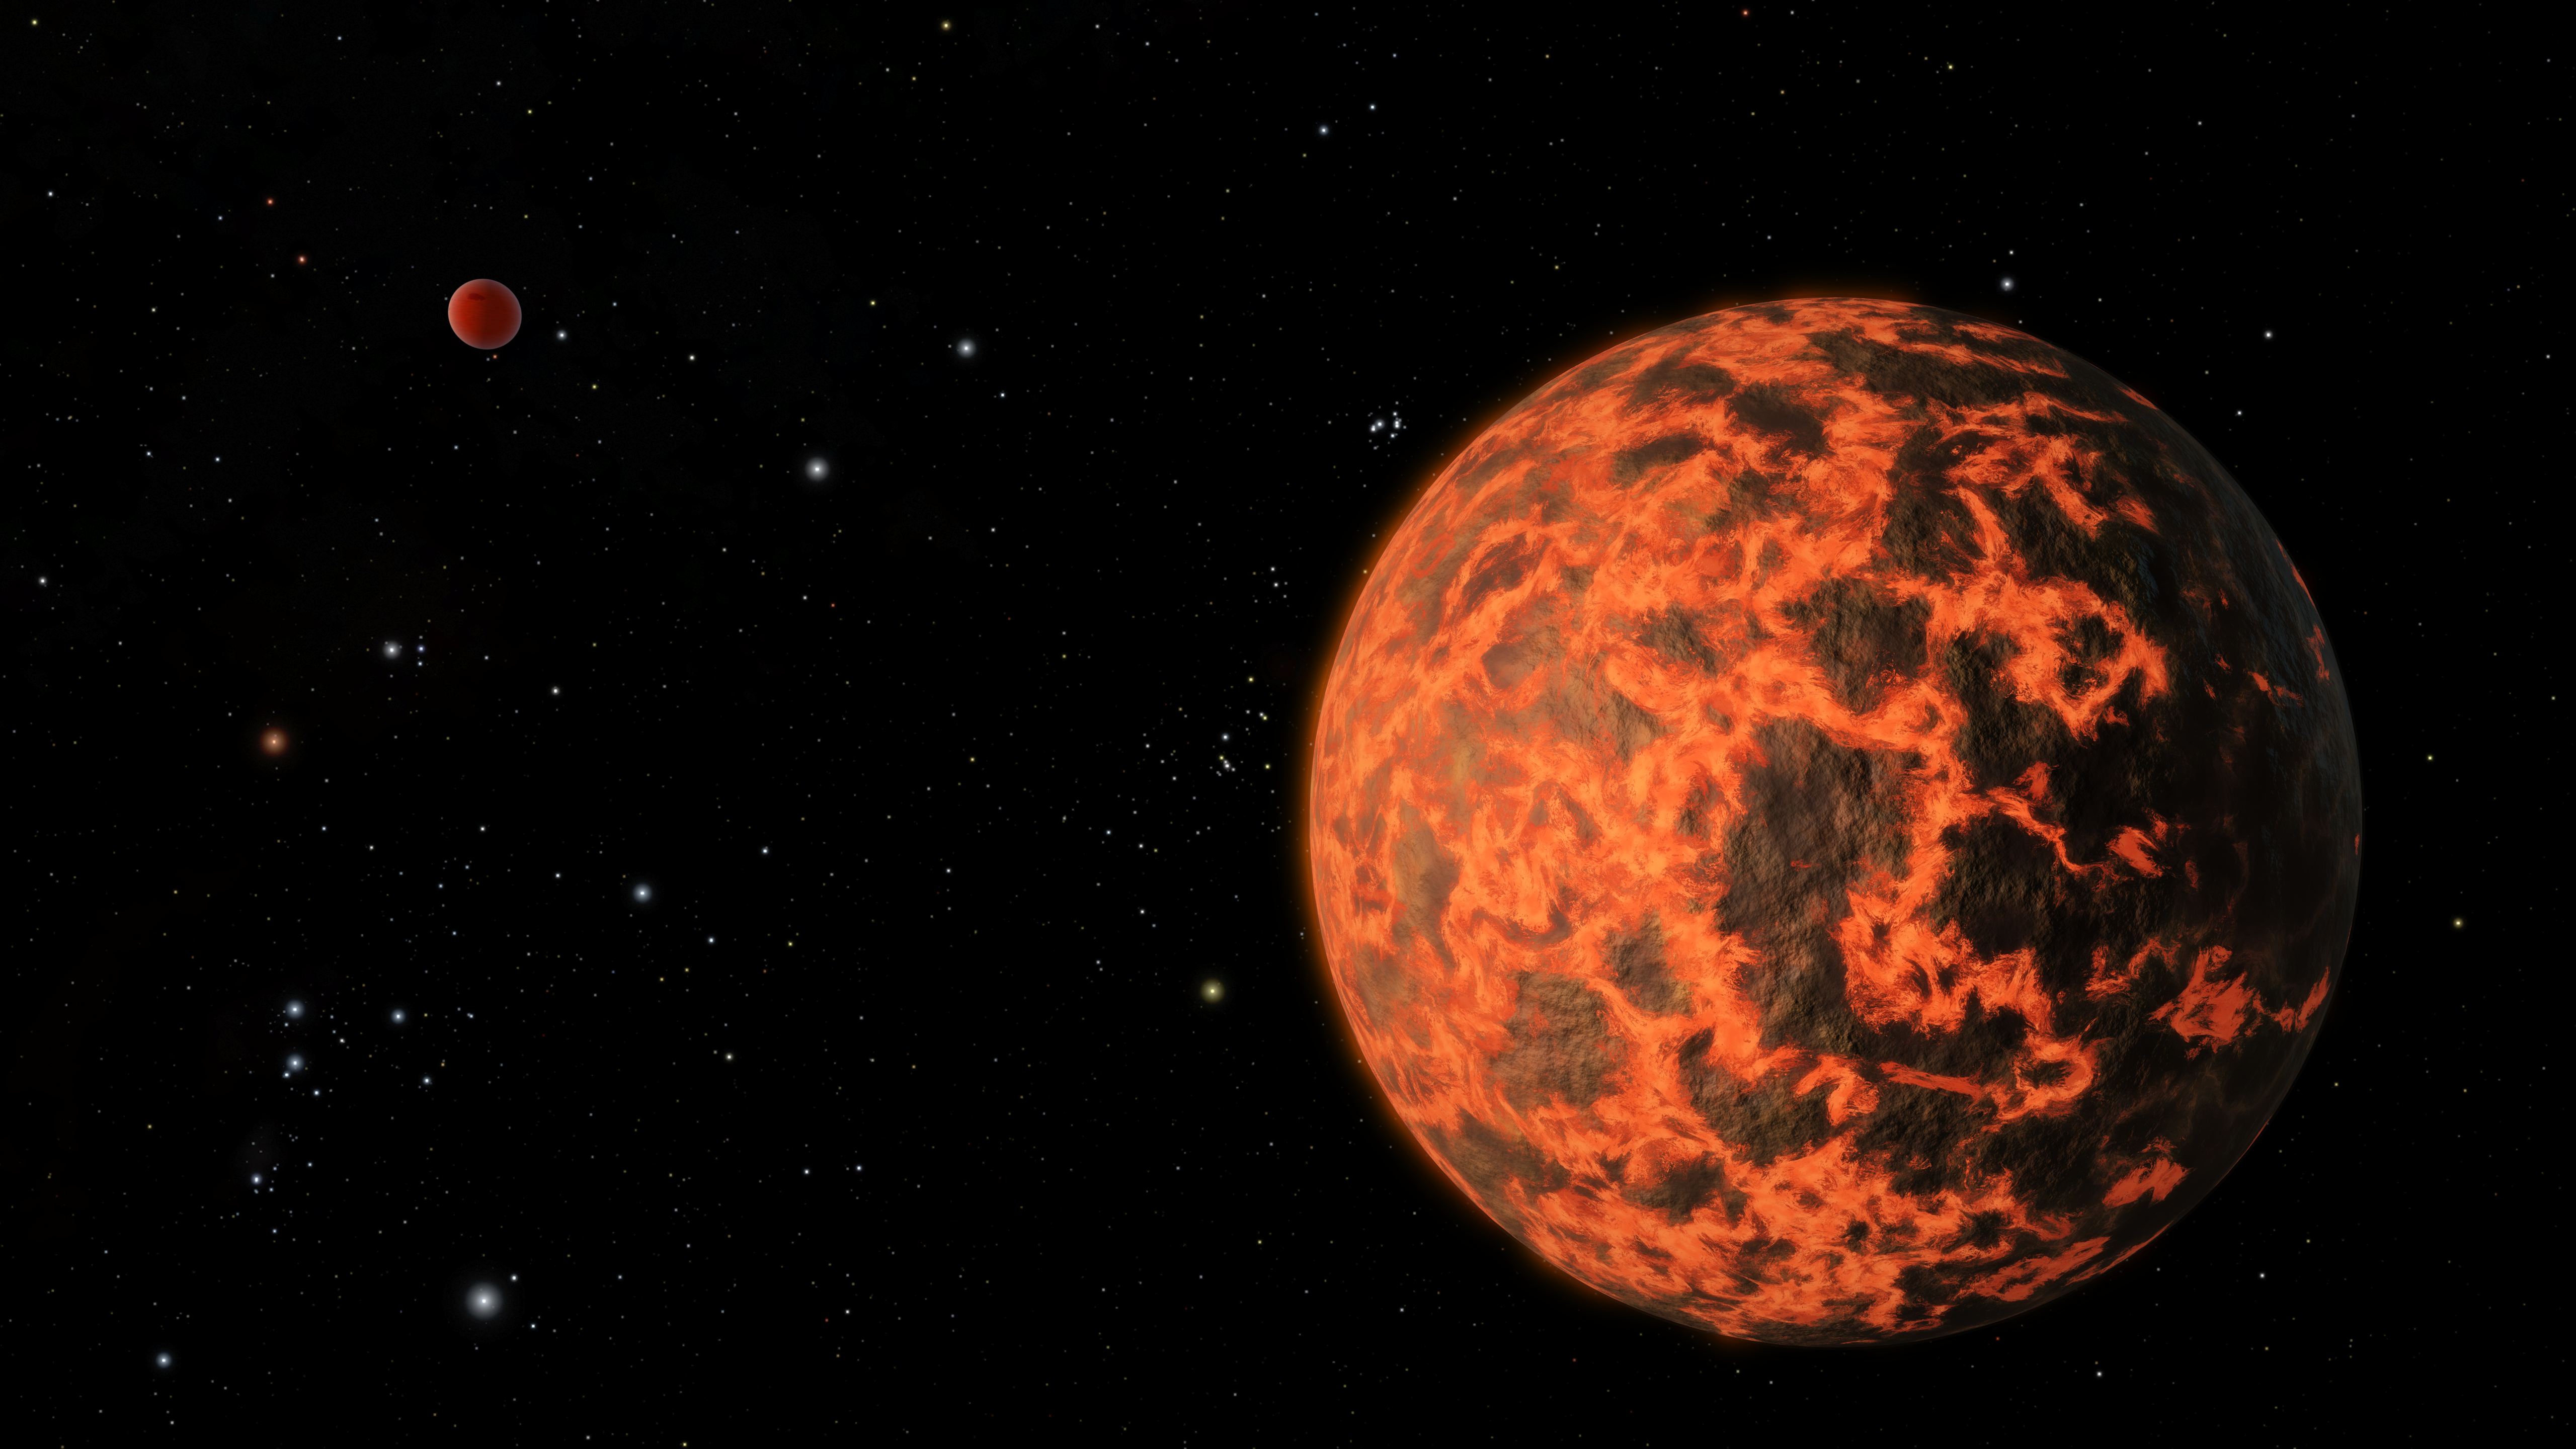

Exoplanet is Extremely Hot and Incredibly Close (Artist’s Concept)

Astronomers using NASA’s Spitzer Space Telescope have detected what they believe is an alien world just two-thirds the size of Earth — one of the smallest on record. The exoplanet candidate, known as UCF-1.01, orbits a star called GJ 436, which is located a mere 33 light-years away. UCF-1.01 might be the nearest world to our solar system that is smaller than our home planet.

Although probably rocky in composition like Earth, UCF-1.01 would be a terrible place for life. The world orbits scorchingly close to its star, so in all likelihood this planet lacks an atmosphere and might even have a molten surface, as shown in this artist’s impression.

Evidence for UCF-1.01 turned up when astronomers were studying a known, Neptune-sized exoplanet, called GJ 436b, seen in the background in this image. The identification of nearby small planets may lead to their characterization using future instruments. In this way, worlds like UCF-1.01 might serve as stepping stones to one day finding a habitable, Earth-like exoplanet.

Because of GJ 436’s proximity to our solar system, the star field around it shares many of our culture’s famous cosmic landmarks. To the far left, the constellation of Orion gleams, though in a distorted shape compared to our vantage point on Earth. The red giant Betelgeuse (Orion’s right shoulder) and blue Rigel (Orion’s left foot) stand out, as well as the three belt stars. From GJ 436’s perspective, however, the stars do not align as they do in our sky. The Pleiades star cluster is located to the upper left of UCF-1.01.

The artist’s animation depicts a Star Trek-like voyage out to GJ 436, finished with a flyby of UCF-1.01.

Starting from Earth, we quickly zoom out of the solar system into our sun’s local neighborhood, populated by the closest stars that lie within a few light-years of Earth. Swinging around, we shift our attention to the dwarf star GJ 436, which is so faint that it is invisible to us until we get close enough to see its dim glow.

From here we move into the GJ 436 system, at first seeing the candidate planet UCF-1.01 as it transits its star. Although probably rocky in composition like Earth, UCF-1.01 would be a terrible place for life. The world orbits scorchingly close to its star, so in all likelihood this planet lacks an atmosphere and might even have a molten surface, as shown in this animation.

Near the end of the movie, a Neptune-sized exoplanet already known to exist around GJ 436, designated GJ 436b, appears in the background. Evidence for UCF-1.01 turned up when astronomers were studying this previously known world.

NASA’s Jet Propulsion Laboratory, Pasadena, Calif., manages the Spitzer Space Telescope mission for NASA’s Science Mission Directorate, Washington. Science operations are conducted at the Spitzer Science Center at the California Institute of Technology in Pasadena. Data are archived at the Infrared Science Archive housed at the Infrared Processing and Analysis Center at Caltech. Caltech manages JPL for NASA.

Credit: NASA/JPL-Caltech